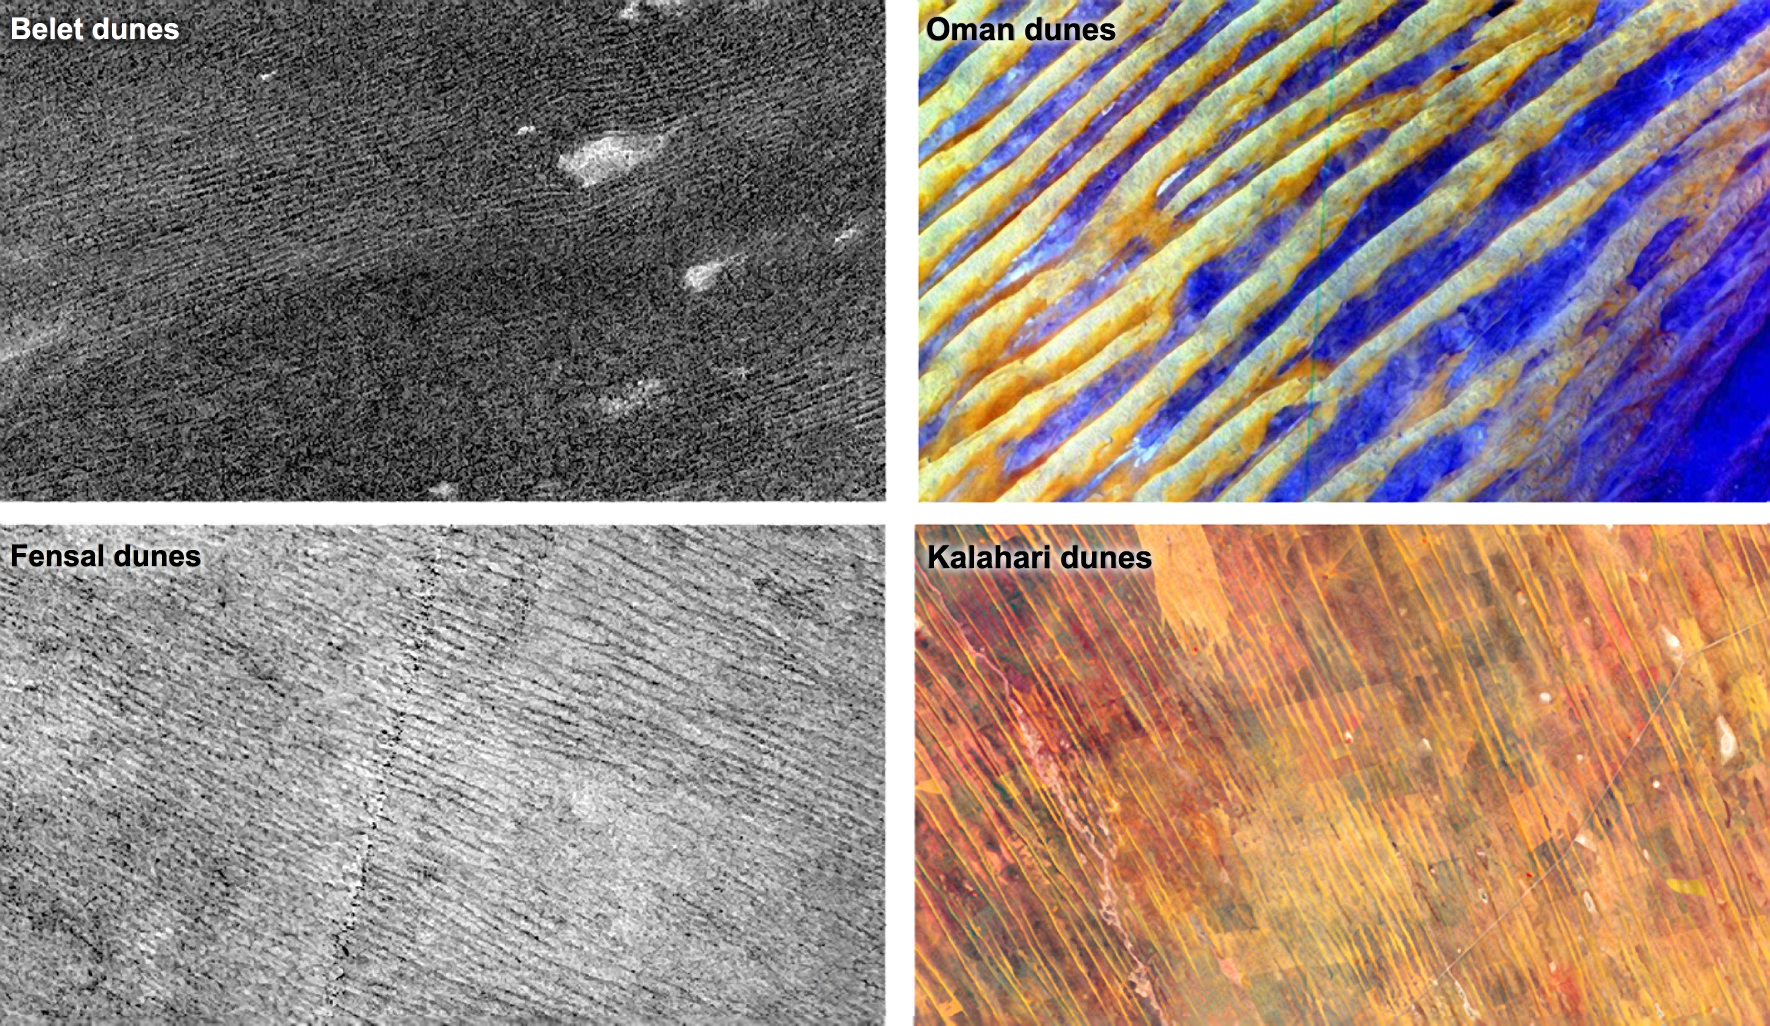

Dune Patterns

Data from NASA’s Cassini spacecraft show that the sizes and patterns of dunes on Saturn’s moon Titan vary as a function of altitude and latitude. The dunes in areas that are more elevated or are higher in latitude, such as in the Fensal region pictured at bottom left, tend to be thinner and more widely separated, with gaps that have a thinner covering of sand. Dunes in the Belet region, pictured at top left, are at a lower altitude and latitude. The dunes in Belet are wider, with thicker blankets of sand between them. The Kalahari dunes in South Africa and Namibia, located in a region with limited sediment available and pictured at bottom right, show effects similar to the Fensal dunes. The Belet dunes on Titan resemble Earth’s Oman dunes in Yemen and Saudi Arabia, where there is abundant sediment available. The Oman dunes are shown at top right.

The altitude effect suggests that the “sand” (likely composed of hydrocarbons) needed to build the dunes is mostly in the lowlands of Titan. Saturn’s elliptical orbit may explain why dunes tend to be thinner, more widely separated and less sand-covered in the areas in between dunes as one moves northward. Summers in the southern hemisphere are shorter and warmer than in the northern hemisphere, possibly leaving the soil in the south less moist because northern areas experience more evaporation and condensation. When soil is moist, it is more difficult to move sand particles because they are sticky and heavier. As a result, it is more difficult to build dunes.

The images of Belet and Fensal were obtained by Cassini’s radar instrument on Oct. 28, 2005, and April 10, 2007. The images have been processed to show the same spatial scale and stretch. In these images, Titan’s dunes are the dark streaks that are 0.6 to 1.2 miles (1 to 2 kilometers) wide and the areas between dunes (bright streaks) are 0.6 miles to 2.5 miles (1 to 4 kilometers) wide. Fensal appears much brighter in these radar images than Belet because there is a thinner sand cover in the areas between the dunes. These interdune areas are also wider than Belet’s.

The image of the Oman dunes, also known as dunes in the Rub’ al Khali or Empty Quarter, was obtained by the Advanced Spaceborne Thermal Emission and Reflection Radiometer (ASTER), an instrument aboard NASA’s Terra satellite. For more information, see PIA02656.

The image of the Kalahari dunes, in the Namib Desert, was also obtained by ASTER. For more information on this image, visit http://earthobservatory.nasa.gov/IOTD/view.php?id=76579.

The Cassini-Huygens mission is a cooperative project of NASA, the European Space Agency and the Italian Space Agency. NASA’s Jet Propulsion Laboratory, a division of the California Institute of Technology in Pasadena, manages the mission for NASA’s Science Mission Directorate, Washington, DC. The Cassini orbiter was designed, developed and assembled at JPL. The radar instrument was built by JPL and the Italian Space Agency, working with team members from the United States and several European countries.

Credit: NASA/JPL-Caltech, and NASA/GSFC/METI/ERSDAC/JAROS and U.S./Japan ASTER Science Team